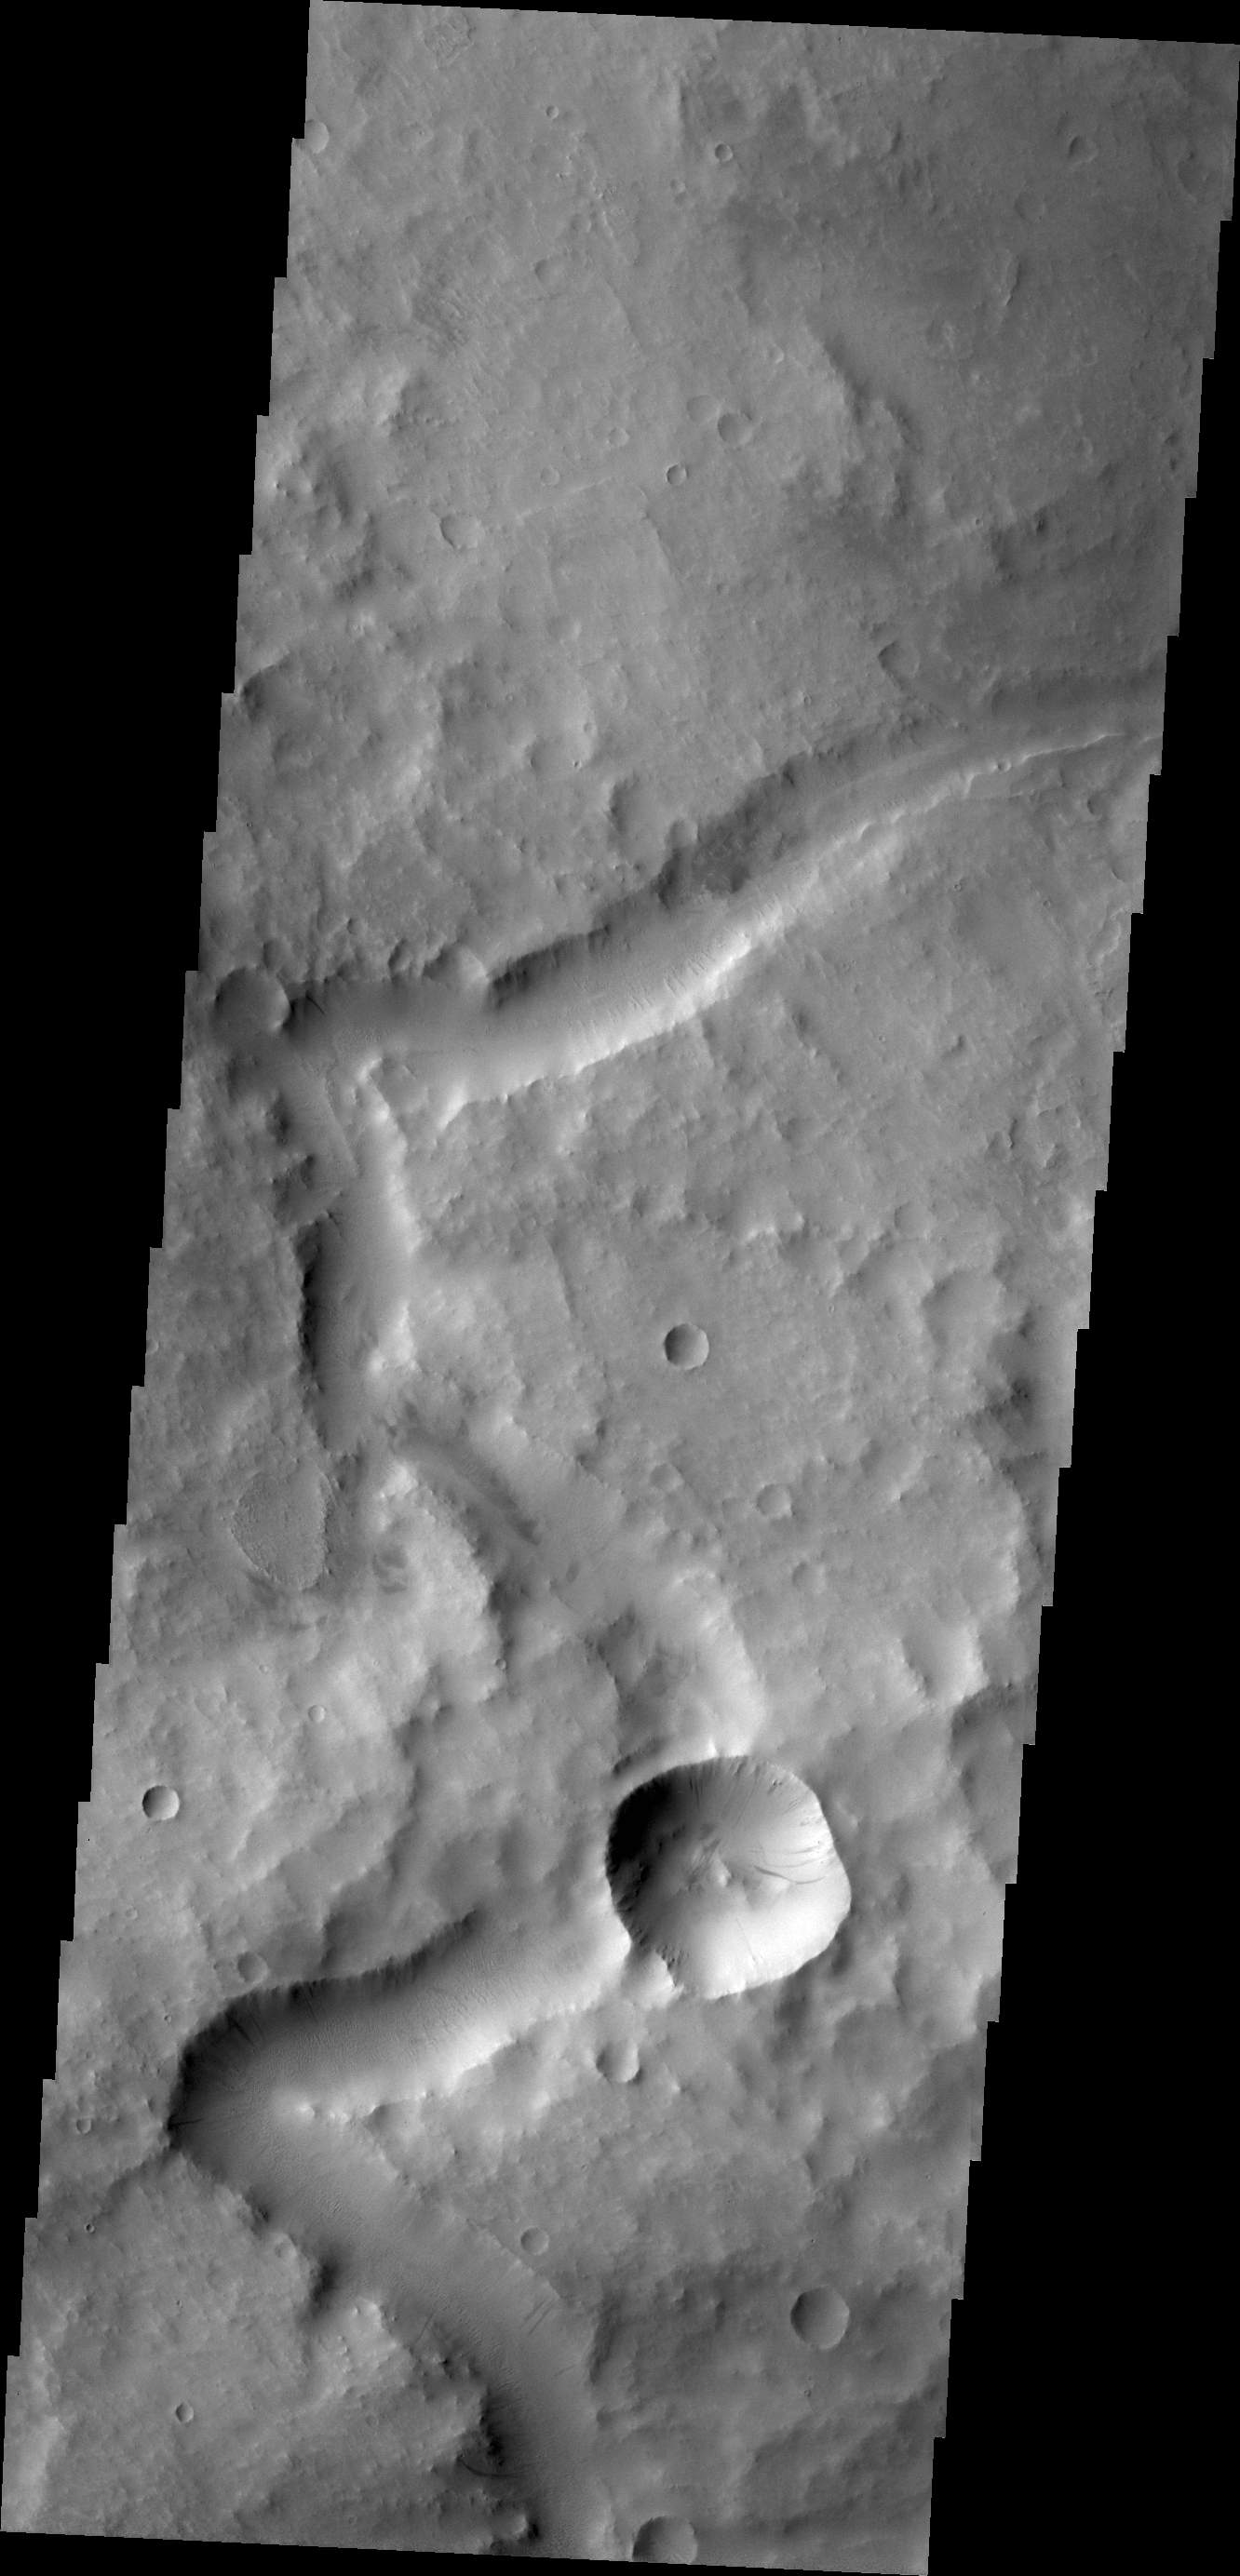

Blocked Channel

The channel in this image is located in Terra Sabaea. At some time after the channel was carved, the impact event occurred, forever blocking the channel.

Credit: NASA/JPL/ASU